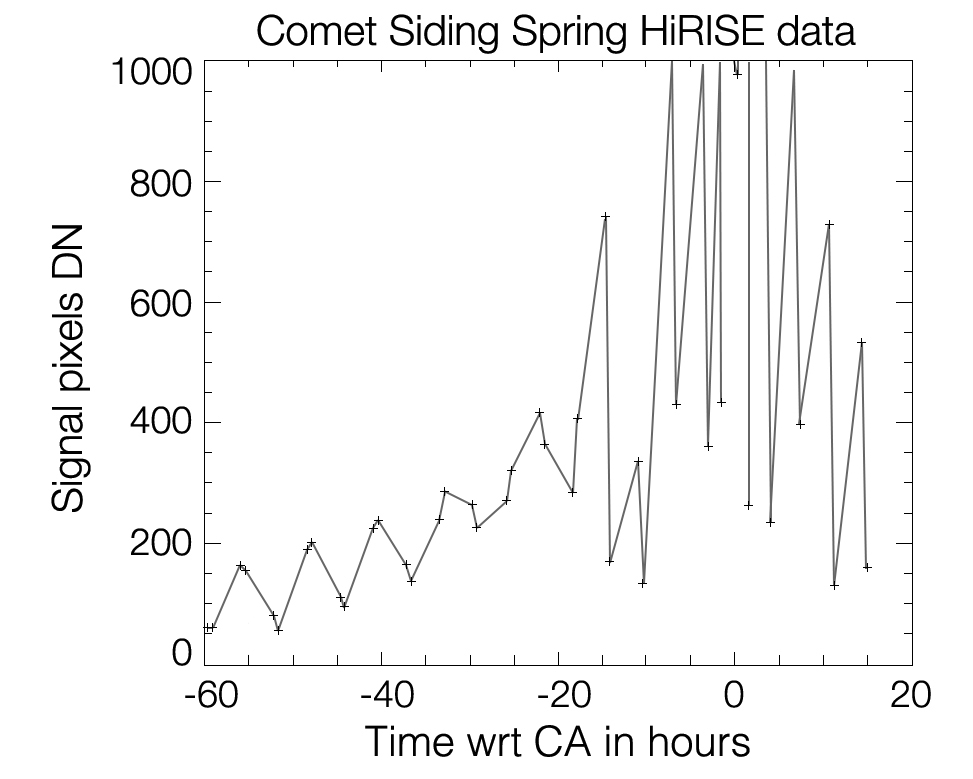

Brightness Rhythm of Mars Flyby Comet Is Clue to Rotation Rate

This graph shows changes in apparent brightness of comet C/2013 A1 Siding Spring as it approached and receded from Mars, as seen by the High Resolution Imaging Science Experiment (HiRISE) camera on NASA’s Mars Reconnaissance Orbiter.

From the pattern in this graph and other data, researchers conclude that the comet’s nucleus rotates once every eight hours. Each peak in apparent brightness corresponds to either a specific area on the nucleus of the comet or a bright jet of material escaping from the nucleus.

The data come from 54 HiRISE observations, beginning 60 hours before the comet’s closest approach to Mars on Oct. 19, 2014, and continuing until 15 hour after closest approach. The eight-hour cycle is overlaid on a pattern of apparent brightness increasing as the comet approached, and then dimming as it receded.

For more information on these and other HiRISE images, see http://hirise.lpl.arizona.edu.

HiRISE is one of six instruments on NASA’s Mars Reconnaissance Orbiter. The University of Arizona, Tucson, operates HiRISE, which was built by Ball Aerospace & Technologies Corp., Boulder, Colorado. JPL, a division of the California Institute of Technology in Pasadena, manages the Mars Reconnaissance Orbiter Project for NASA’s Science Mission Directorate, Washington.

Credit: NASA/JPL-Caltech/University of Arizona